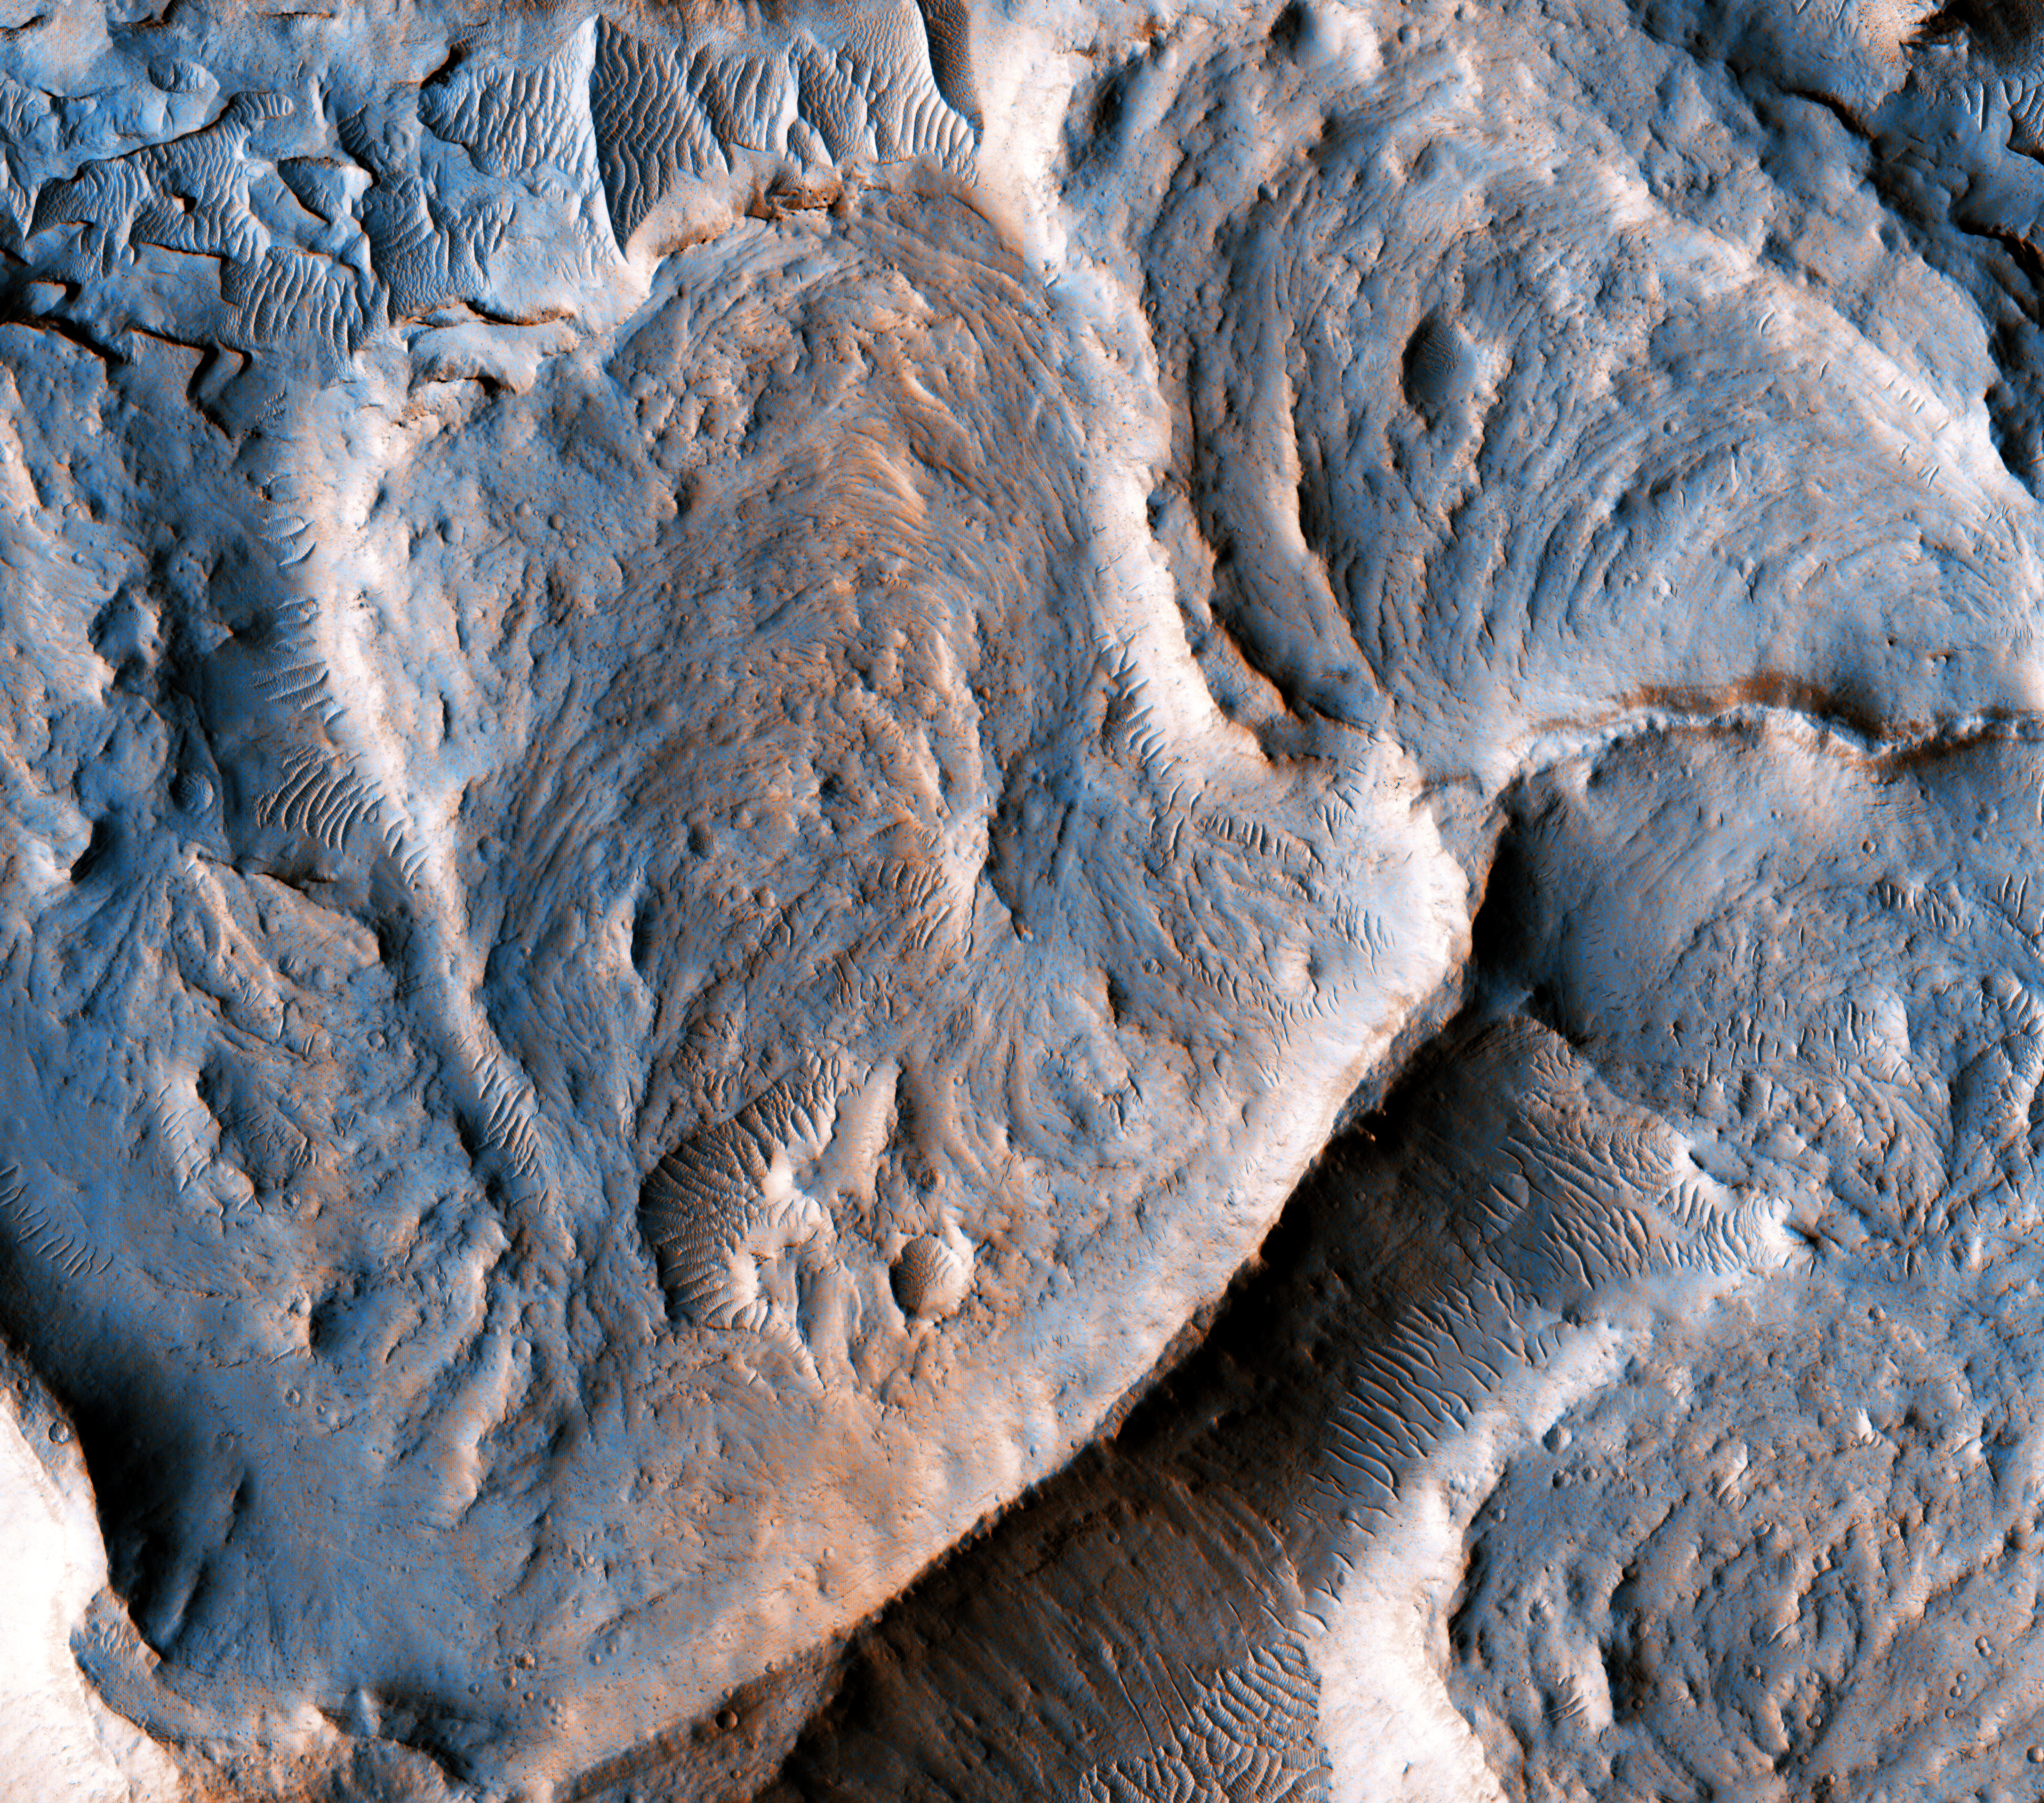

Martian Meanders and Scroll-Bars

This is a portion of an inverted fluvial channel in the region of Aeolis/Zephyria Plana, at the Martian equator.

Channels become inverted when the sediments filling them become more resistant to erosion than the surrounding material. Here, the most likely process leading to hardening of the channel material is chemical cementation by precipitation of minerals. Once the surrounding material erodes, the channel is left standing as a ridge. The series of curvilinear lineations are ancient scroll-bars, which are features typical of river meanders (bends) in terrestrial fluvial channels.

Scroll-bars are series of ridges that result from the continuous lateral migration of a meander. On Earth, they are more common in mature rivers. The presence of scroll bars suggests that the water flow in this channel may have been sustained for a relatively long time.

Measuring characteristics of these scroll-bars and meanders may help to estimate the amount of water that once flowed in this channel, aiding our understanding of the history of water on Mars.

The map is projected here at a scale of 25 centimeters (9.8 inches) per pixel. [The original image scale is 29.3 centimeters (11.5 inches) per pixel (with 1 x 1 binning); objects on the order of 88 centimeters (29.6 inches) across are resolved.] North is up.

This is a stereo pair with ESP_020528_1750.

The University of Arizona, Tucson, operates HiRISE, which was built by Ball Aerospace & Technologies Corp., Boulder, Colo. NASA’s Jet Propulsion Laboratory, a division of Caltech in Pasadena, California, manages the Mars Reconnaissance Orbiter Project for NASA’s Science Mission Directorate, Washington.

Credit: NASA/JPL-Caltech/Univ. of Arizona